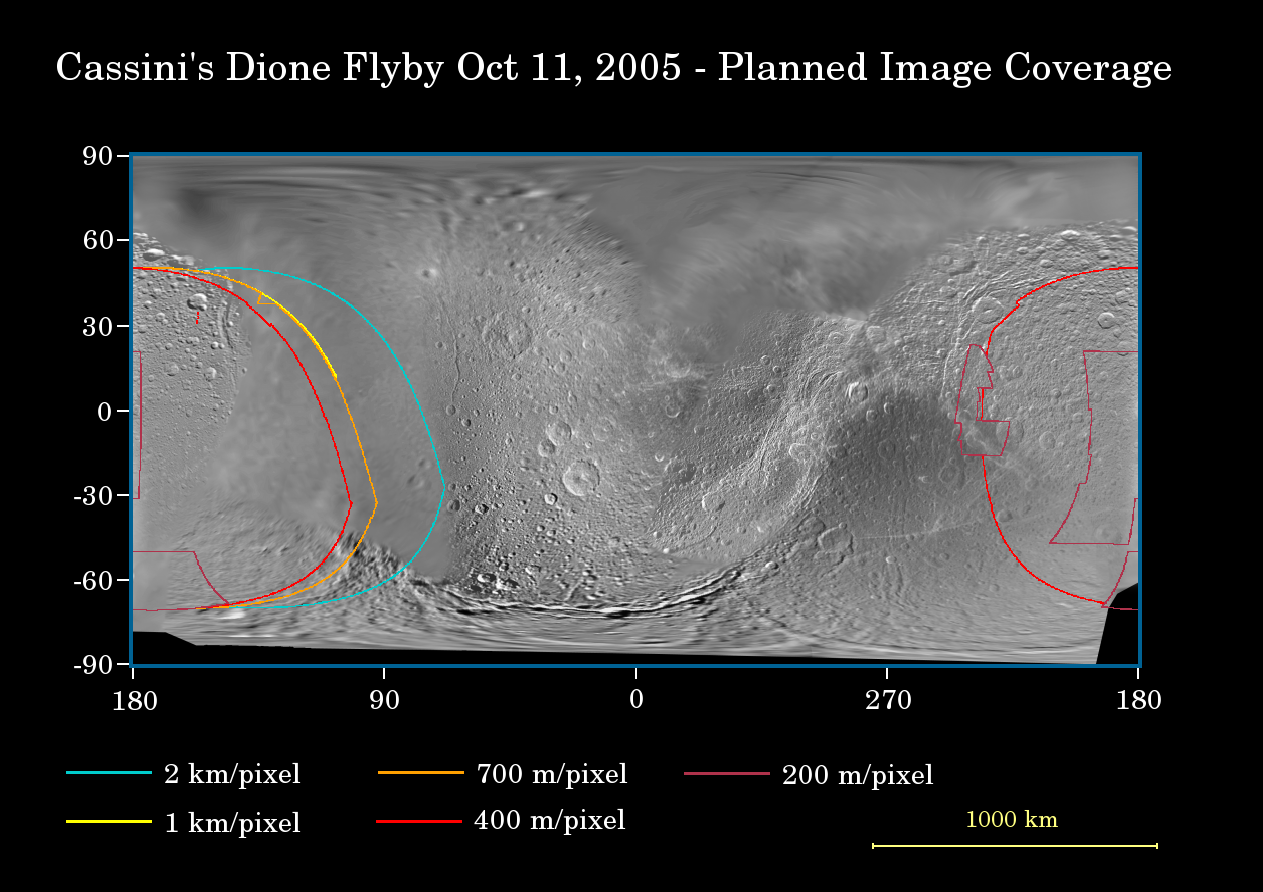

Cassini’s Visit to Dione

This map of the surface of Saturn’s moon Dione illustrates the regions that will be imaged by Cassini during the spacecraft’s very close flyby of the moon on Oct. 11, 2005. At closest approach, the spacecraft is expected to pass approximately 500 kilometers (310 miles) above the moon’s surface. Dione is 1,126 kilometers (700 miles) across.

The colored lines delineate the regions that will be imaged at differing resolutions, listed in the legend at the bottom.

Imaging scientists expect the Dione encounter to be one of the highlights of Cassini’s mission. In terms of planning, this particular flyby is perhaps the most sophisticated yet undertaken by the Cassini imaging team. The timing of the imaging sequence has been optimized to within seconds, relative to the spacecraft’s pointing during the encounter.

As Cassini approaches Dione, the cameras will capture regional-scale, medium resolution mosaics, with some coverage of the moon’s relatively poorly imaged leading hemisphere (the region centered on 90 degrees longitude). Planned inbound coverage also includes high-resolution images of the south pole and the well-known streaked terrain on Dione’s trailing hemisphere. The previous flyby showed the markings to be an elaborate system of braided tectonic fractures.

During the outbound portion of the flyby, Cassini will image a crescent Dione as the moon recedes into the distance. While staring at the moon’s dark side, Cassini will take images using long exposure times, in order to see terrain that is dimly illuminated by reflected light from Saturn. Such a technique was successfully employed during the New Year’s Eve 2004 encounter with Iapetus (see PIA06146 and PIA06169).

This map was made from images obtained by both the Cassini and Voyager spacecraft.

Cassini previously flew past Dione at a distance of approximately 72,100 kilometers (44,800 miles) on Dec. 14, 2004.

The Cassini-Huygens mission is a cooperative project of NASA, the European Space Agency and the Italian Space Agency. The Jet Propulsion Laboratory, a division of the California Institute of Technology in Pasadena, manages the mission for NASA’s Science Mission Directorate, Washington, D.C. The Cassini orbiter and its two onboard cameras were designed, developed and assembled at JPL. The imaging operations center is based at the Space Science Institute in Boulder, Colo.

Credit: NASA/JPL/Space Science Institute